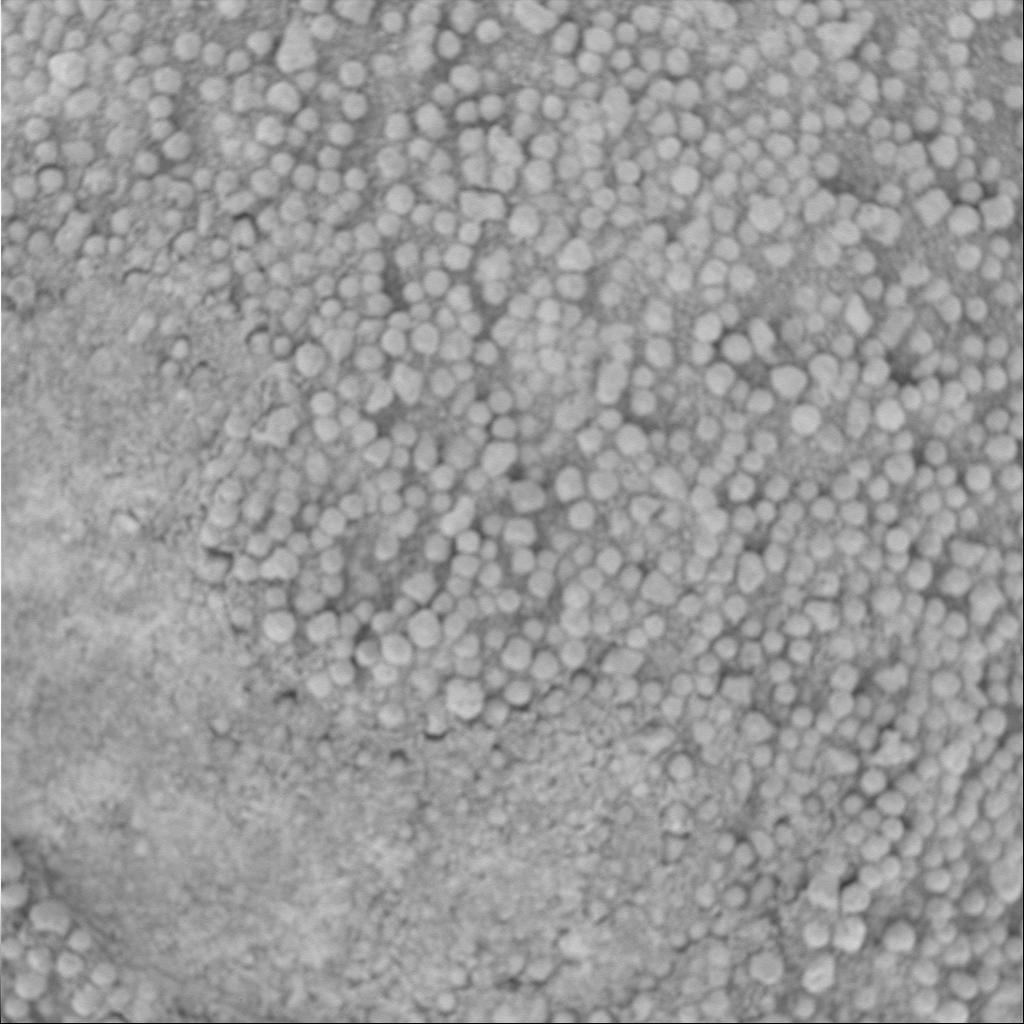

‘Vanilla’ Under the Microscope

Part of the “Eagle Crater” soil survey, this three-centimeter by three-centimeter (1.2-inch by 1.2-inch) microscopic image of the target called “Vanilla” within the “Neopolitan” area was taken on the Mars Exploration Rover Opportunity’s 53rd sol, or day, on Mars. The image features small grains one millimeter (0.04 inch) or less in size and somewhat lighter in color than those in other soil units observed in the crater. Before this picture was taken, the rover’s Moessbauer spectrometer took measurements of the target and pressed some of the grains into the surrounding finer-grained soil.

For mosaic of related microscopic images, see PIA05651.

Credit: NASA/JPL/Cornell